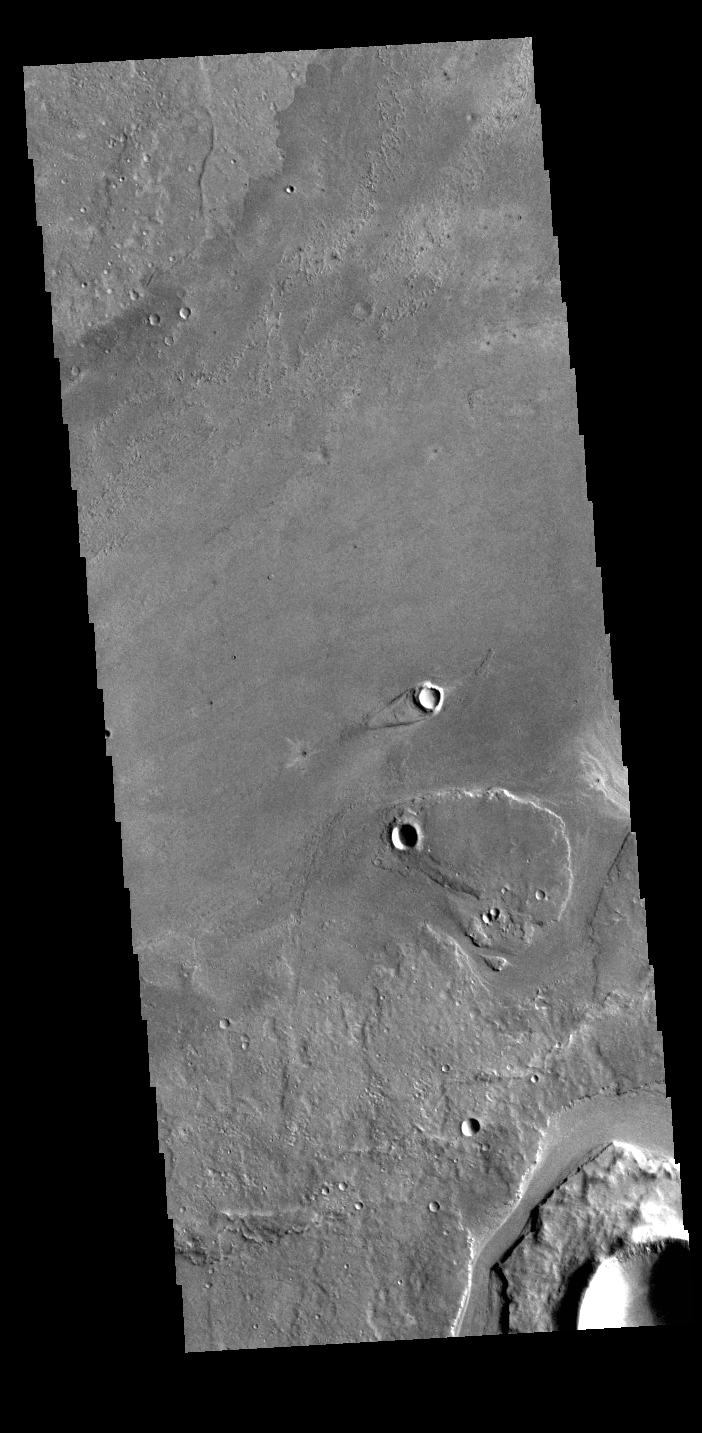

Athabasca Valles

This VIS image shows part of Athabasca Valles. Arising from Cerberus Fossae, the formation mode of this channel is still being debated. While the channel features are similar to water flow, other features are similar to lava flows, and then other features have an appearance of slabs of material that floated on a underlying fluid. This is just one of the complex channel formations in the Elysium Planitia region.

Credit: NASA/JPL-Caltech/ASU